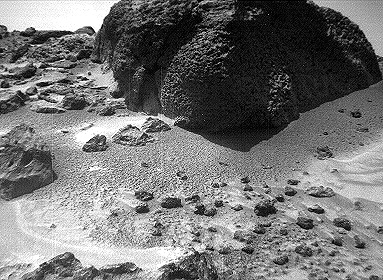

Wind Tails Near “Chimp” – Right Eye

This right image of a stereo image pair of the rock “Chimp” was taken by the Sojourner rover’s front cameras on Sol 72 (September 15). Fine-scale texture on “Chimp” and other rocks is clearly visible. Wind tails, oriented from lower right to upper left, are seen next to small pebbles in the foreground. These were most likely produced by wind action.

This image and PIA01574 (left eye) make up a stereo pair.

Mars Pathfinder is the second in NASA’s Discovery program of low-cost spacecraft with highly focused science goals. The Jet Propulsion Laboratory, Pasadena, CA, developed and manages the Mars Pathfinder mission for NASA’s Office of Space Science, Washington, D.C. JPL is an operating division of the California Institute of Technology (Caltech).

Photojournal note: Sojourner spent 83 days of a planned seven-day mission exploring the Martian terrain, acquiring images, and taking chemical, atmospheric and other measurements. The final data transmission received from Pathfinder was at 10:23 UTC on September 27, 1997. Although mission managers tried to restore full communications during the following five months, the successful mission was terminated on March 10, 1998.

Credit: NASA/JPL